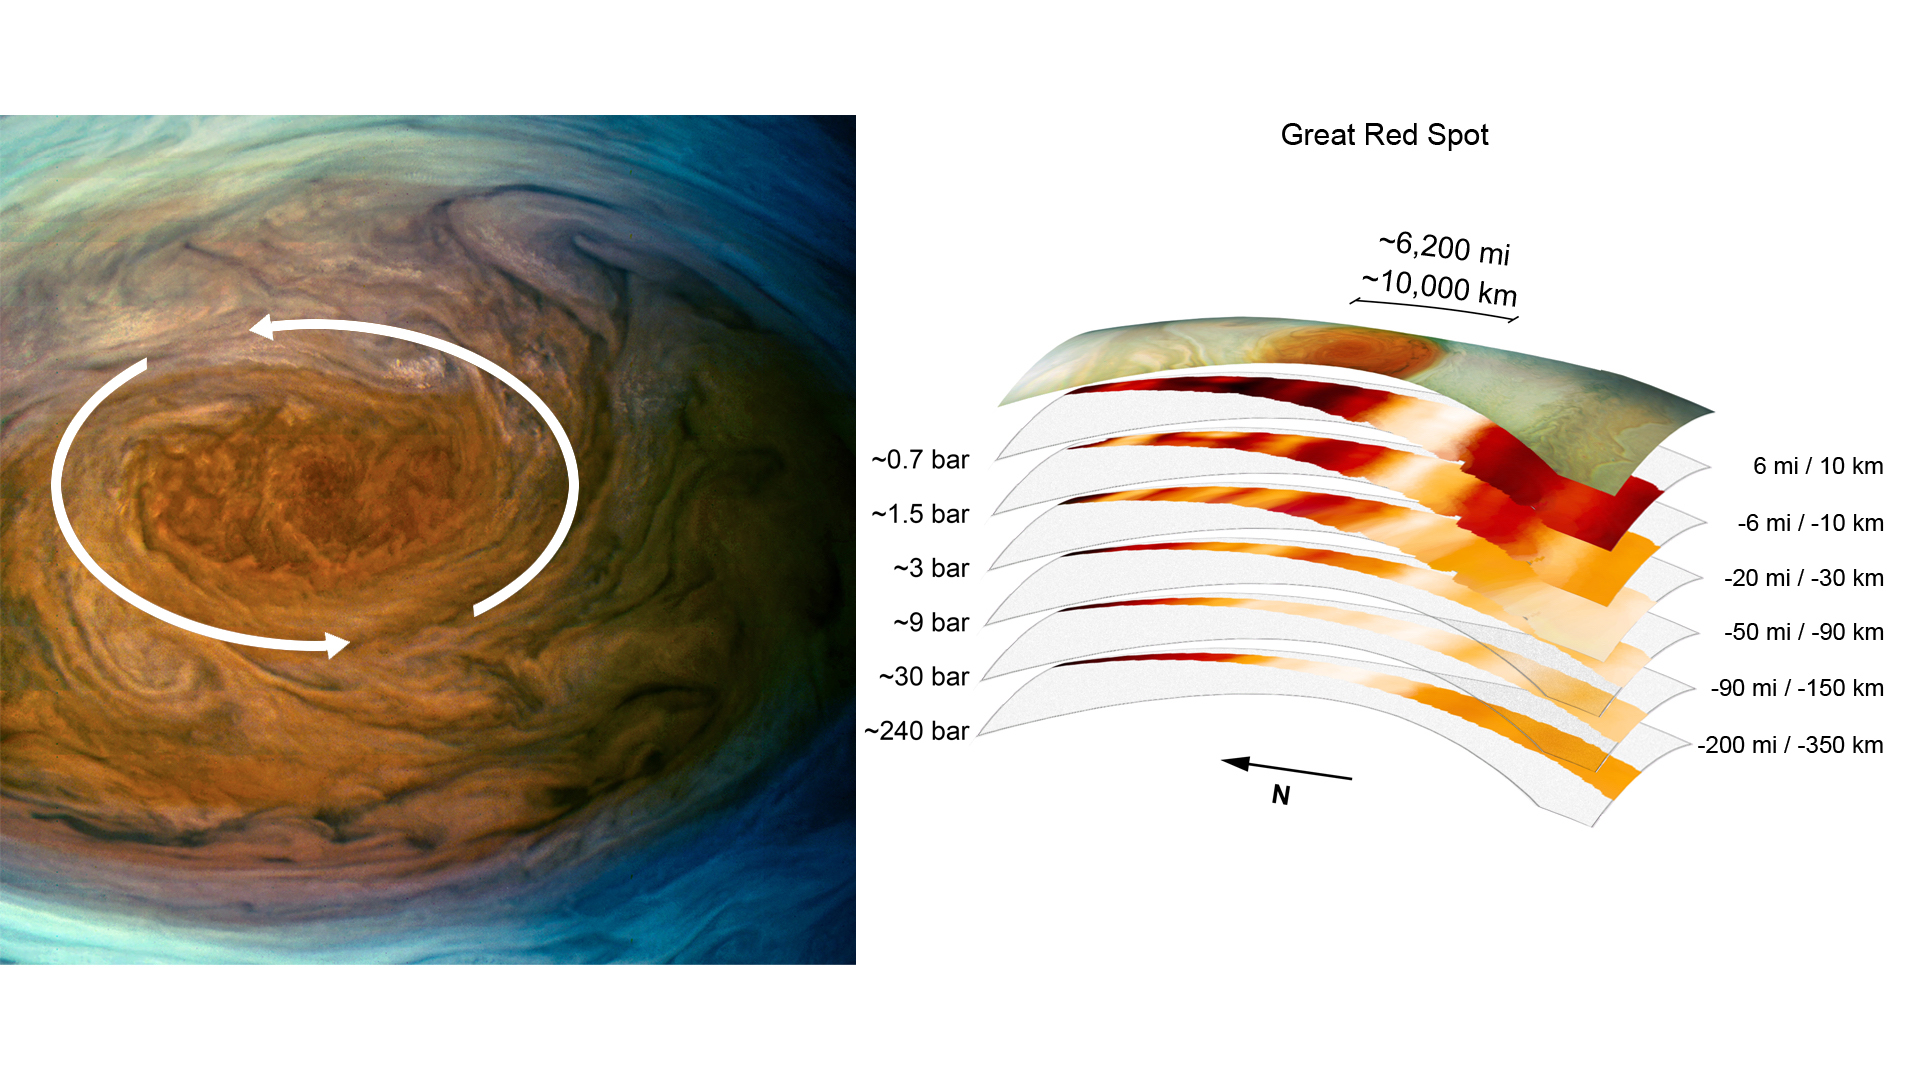

A Deep Dive Into Jupiter’s Great Red Spot

The annotated image on the left from the JunoCam imager aboard NASA’s Juno spacecraft depicts the anticyclonic (counterclockwise) rotation of Jupiter’s Great Red Spot. The graphic on the right highlights the large-scale structure of the Great Red Spot as seen by the spacecraft’s microwave radiometer (MWR) instrument. Data for the image and the microwave radiometer results were collected during a low flyby of Jupiter which took place on July 11, 2017.

The radiometer data was acquired from the six channels of MWR. Each MWR channel peers progressively deeper below the visible cloud tops. In fact, the MWR instrument enables Juno to see deeper into Jupiter than any previous spacecraft or Earth-based observations.

Unlike Earth, which as a solid surface, Jupiter is a gas giant with no discernable solid surface. So the planetary science community has defined the “base” of Jupiter’s atmosphere to be defined as the location where its pressure is equivalent to is 1 bar. The bar is a metric unit of pressure which at 14.5 pounds per square inch is slightly less than the average atmospheric pressure on Earth at sea level. The numbers noted to the left of each layer of MWR data indicates the pressure (in bars) that is present at the location in the atmosphere where the MWR reading occurred.

The distance measurements to the right of each layer of MWR data provides the distance – either above or below the 1 bar level – that the corresponding MWR measurement was taken.

For context, the top layer in the figure is a visible-light image depicting Jupiter’s different levels of clouds, with an average altitude about 6 miles above the 1 bar pressure region.

Credit: NASA/JPL-Caltech/SwRI/MSSS, Image processing: Kevin Gill CC BY